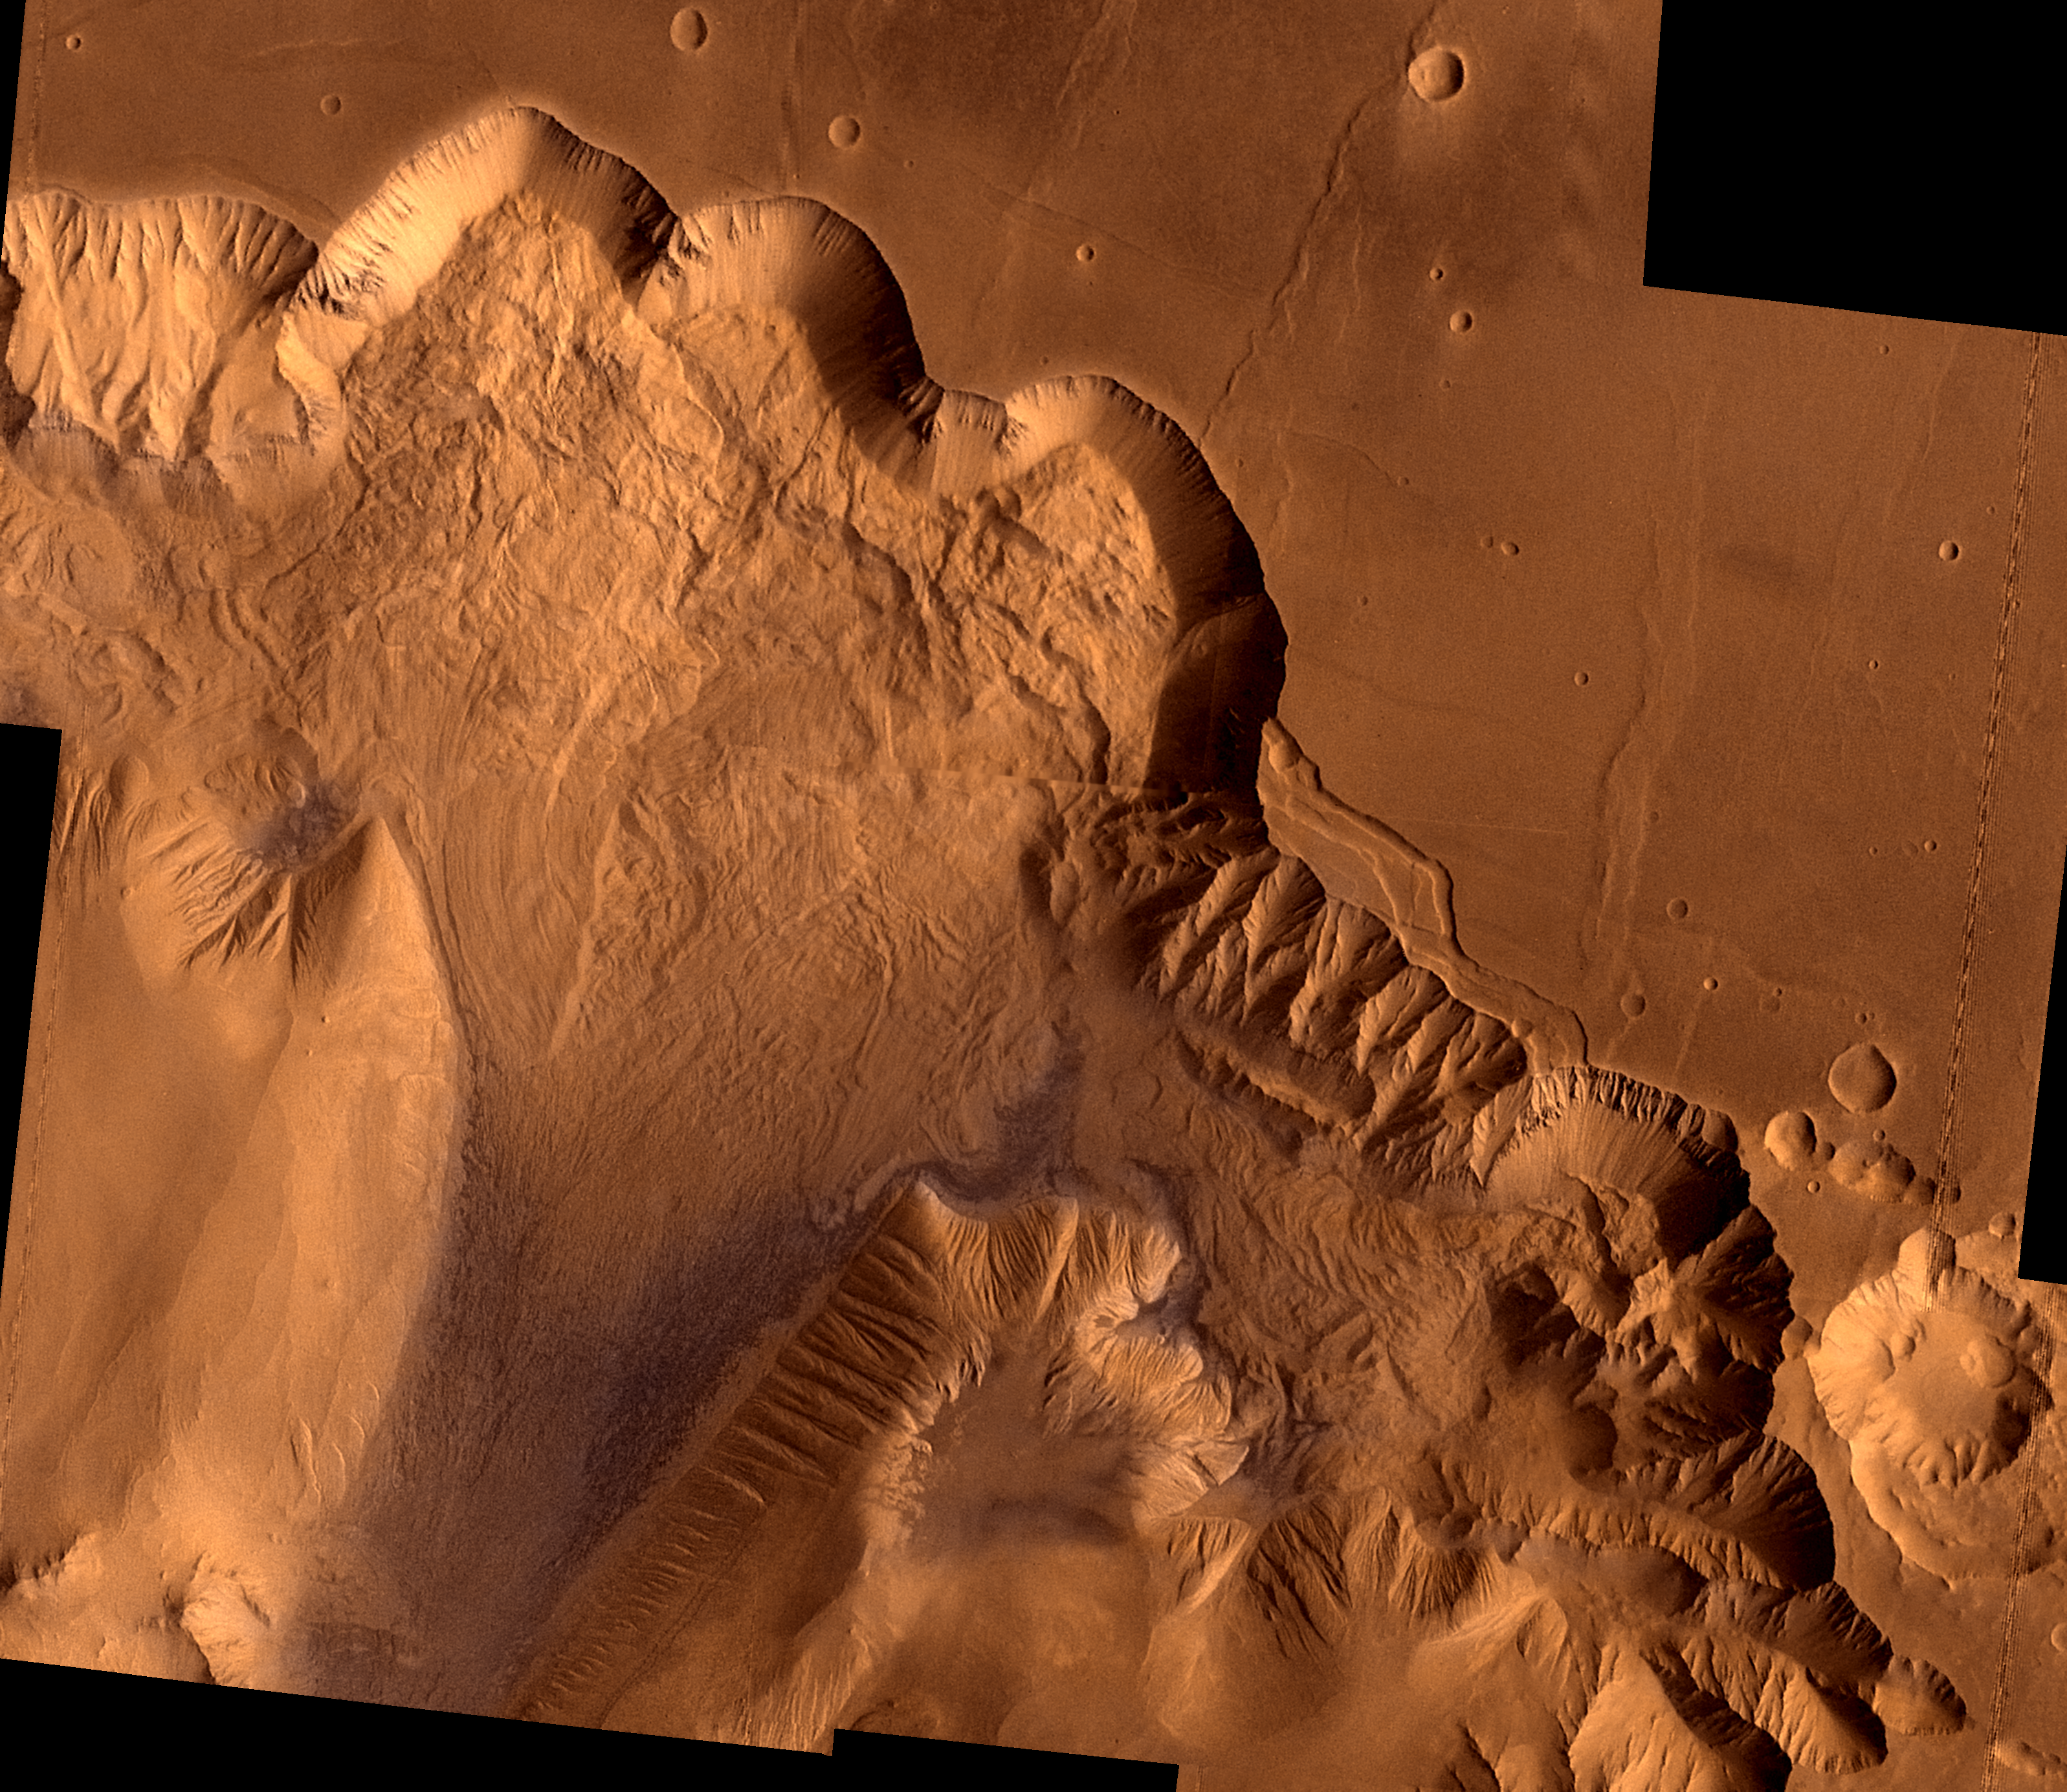

Ophir Chasma

During its examination of Mars, the Viking 1 spacecraft returned images of Valles Marineris, a huge canyon system 5,000 km long, up to 240 km wide, and 6.5 km deep, whose connected chasma or valleys may have formed from a combination of erosional collapse and structural activity. This synthetic oblique view shows Ophir Chasma, the northern most one of the connected valleys of Valles Marineris; north toward top of frame; for scale, the large impact crater in lower right corner is 30 km (18 miles) wide.

This point-perspective, digital image, centered at latitude 4 degrees S., longitude 71 degrees, is a composite of Viking 1 Orbiter high-resolution (about 80 m/pixel or picture element) images in black and white and low-resolution (about 250 m/pixel) images in color; no vertical exaggeration. The Viking 1 craft landed on Mars in July of 1976.

Ophir Chasma is a large west-northwest-trending trough about 100 km wide. The Chasma is bordered by 4 km high walled cliffs, most likely faults, that show spur-and-gully morphology and smooth sections. The walls have been dissected by landslides forming reentrants; one area (upper left) on the north wall shows a young landslide about 100 km wide. The volume of the landslide debris is more than 1000 times greater than that from the May 18, 1980 debris avalanche from Mount St. Helens. The longitudinal grooves seen in the foreground are thought to be due to differential shear and lateral spreading at high velocities. The landslide passes between mounds of interior layered deposits on the floor of the chasma.

Credit: NASA/JPL/USGS